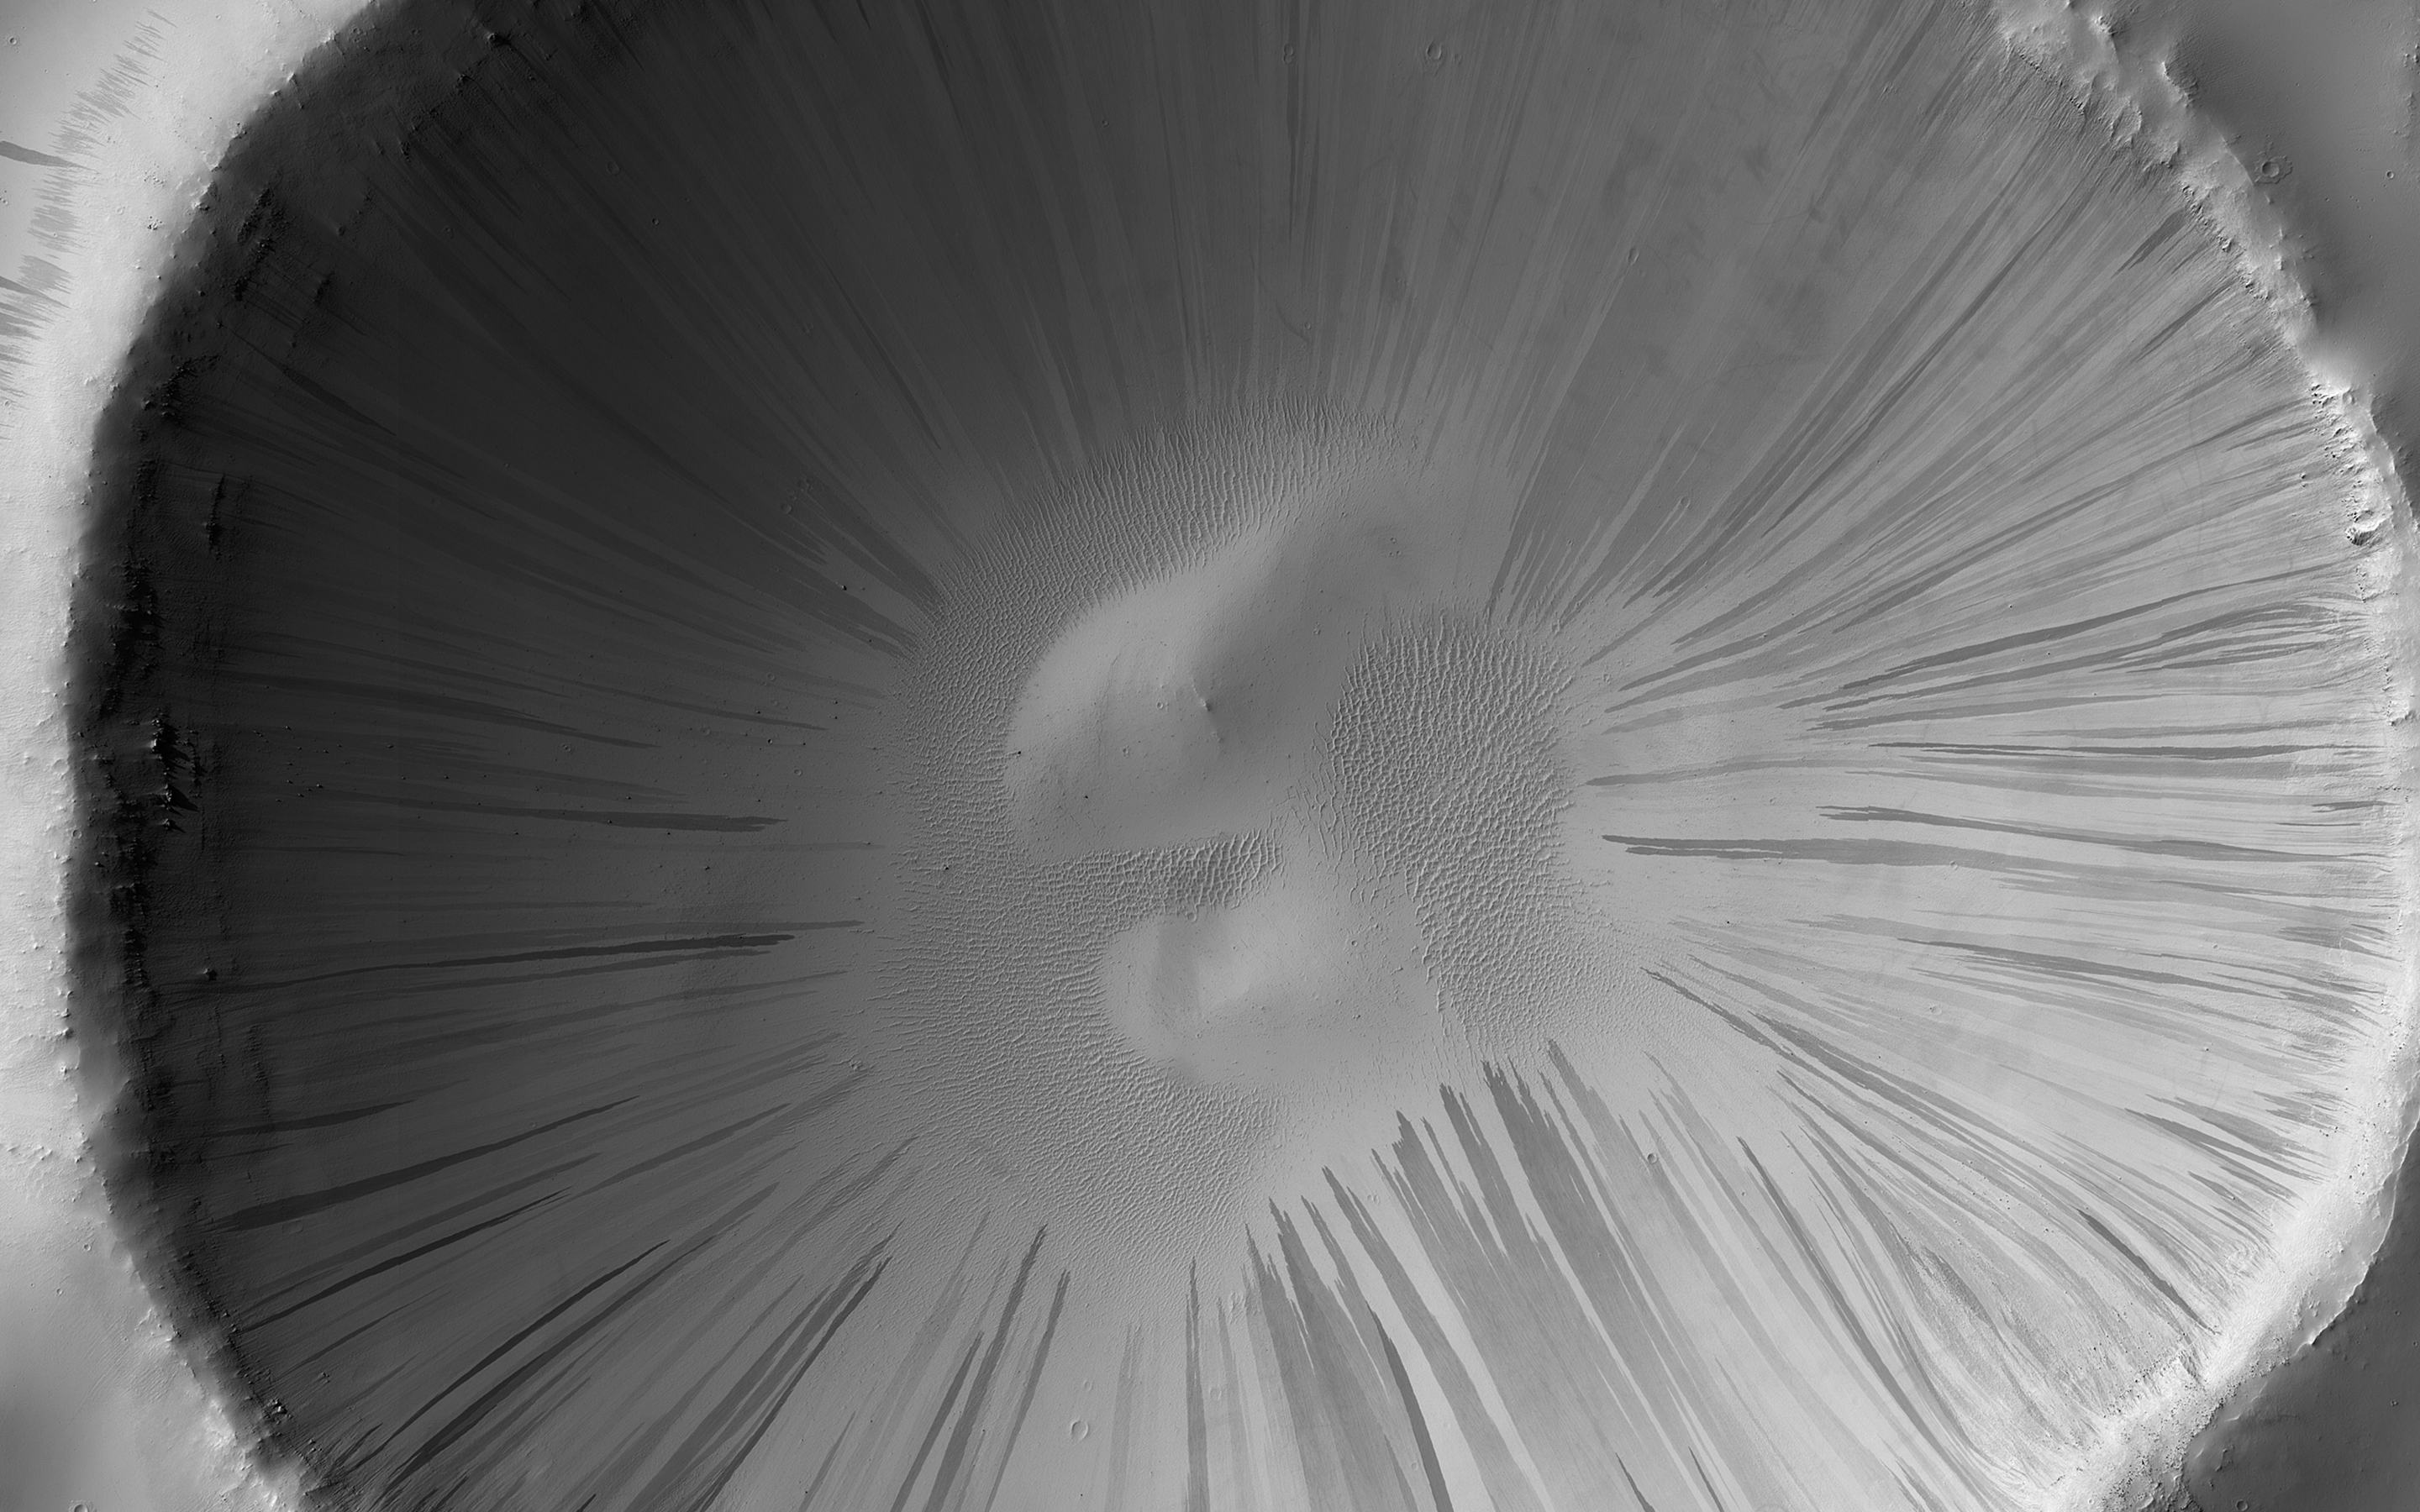

Looking for Slope Streaks

Dust and sand slide down slopes on Mars in little avalanches. Dark slope streaks are thought to be the result of the relatively bright colored dust avalanching down slopes, revealing the darker, coarser sand underneath.

This image is the latest in a sequence of images of this crater that started in 2013. The goal is to watch the dusty slopes, and try to understand more about the processes that drive these little avalanches.

An animation shows this sequence of 14 images taken over seven Earth years (about 3 and a half Mars years), and shows where new streaks have occurred on the slopes of this crater. The shape of the crater’s rim appears to “wobble” because the spacecraft looks at the crater from slightly different directions. This could be corrected by creating a 3D terrain model and properly projecting each image onto it.

The map is projected here at a scale of 50 centimeters (19.7 inches) per pixel. (The original image scale is 54.0 centimeters [21.3 inches] per pixel [with 2 x 2 binning]; objects on the order of 162 centimeters [63.8 inches] across are resolved.) North is up.

The University of Arizona, in Tucson, operates HiRISE, which was built by Ball Aerospace & Technologies Corp., in Boulder, Colorado. NASA’s Jet Propulsion Laboratory, a division of Caltech in Pasadena, California, manages the Mars Reconnaissance Orbiter Project for NASA’s Science Mission Directorate, Washington.

Credit: NASA/JPL-Caltech/University of Arizona